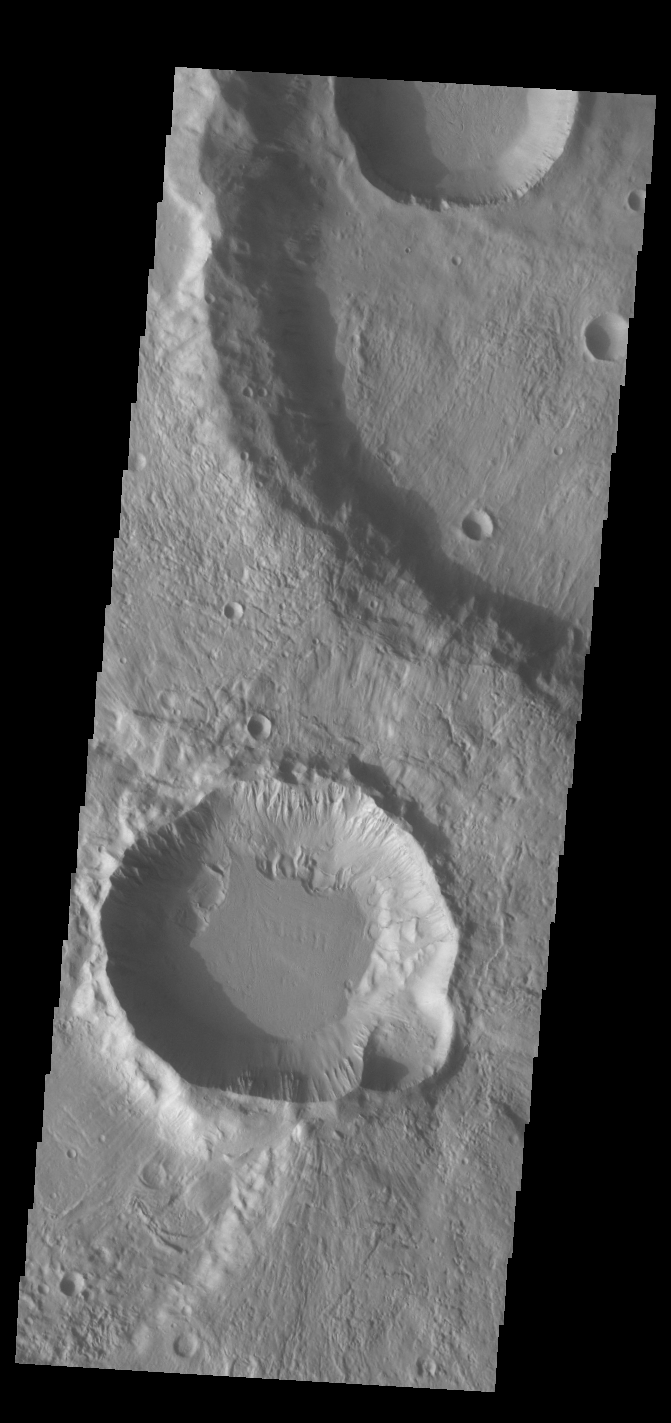

Craters

This VIS image contains three craters. There is a quarter of the largest crater in the top half of the image, half of a smaller crater at the very top, and the full crater in the lower half of the image. Investigating the relative ages of each crater indicates the largest crater formed first followed at some point by the smaller craters — the 1/2 crater at the top occurs on top of the big crater as does the ejecta from the bottom crater. Because the visible ejecta does not reach the smaller crater at the top it is difficult to determine the relative ages of the two smaller craters. Both have similar floor morphology, but different rim morphology. The crater in the bottom of the image has a very complex rim, including both rim gullies (top side) and ridge and spur eroded features (bottom side). These difference may be related to the different materials of the largest crater. One crater impacted into the floor and the other into the ejecta blanket of the largest crater. Near surface morphology as well as deeper materials can modify the pressure wave created by impact. These craters are located in Terra Cimmeria.

Credit: NASA/JPL-Caltech/ASU